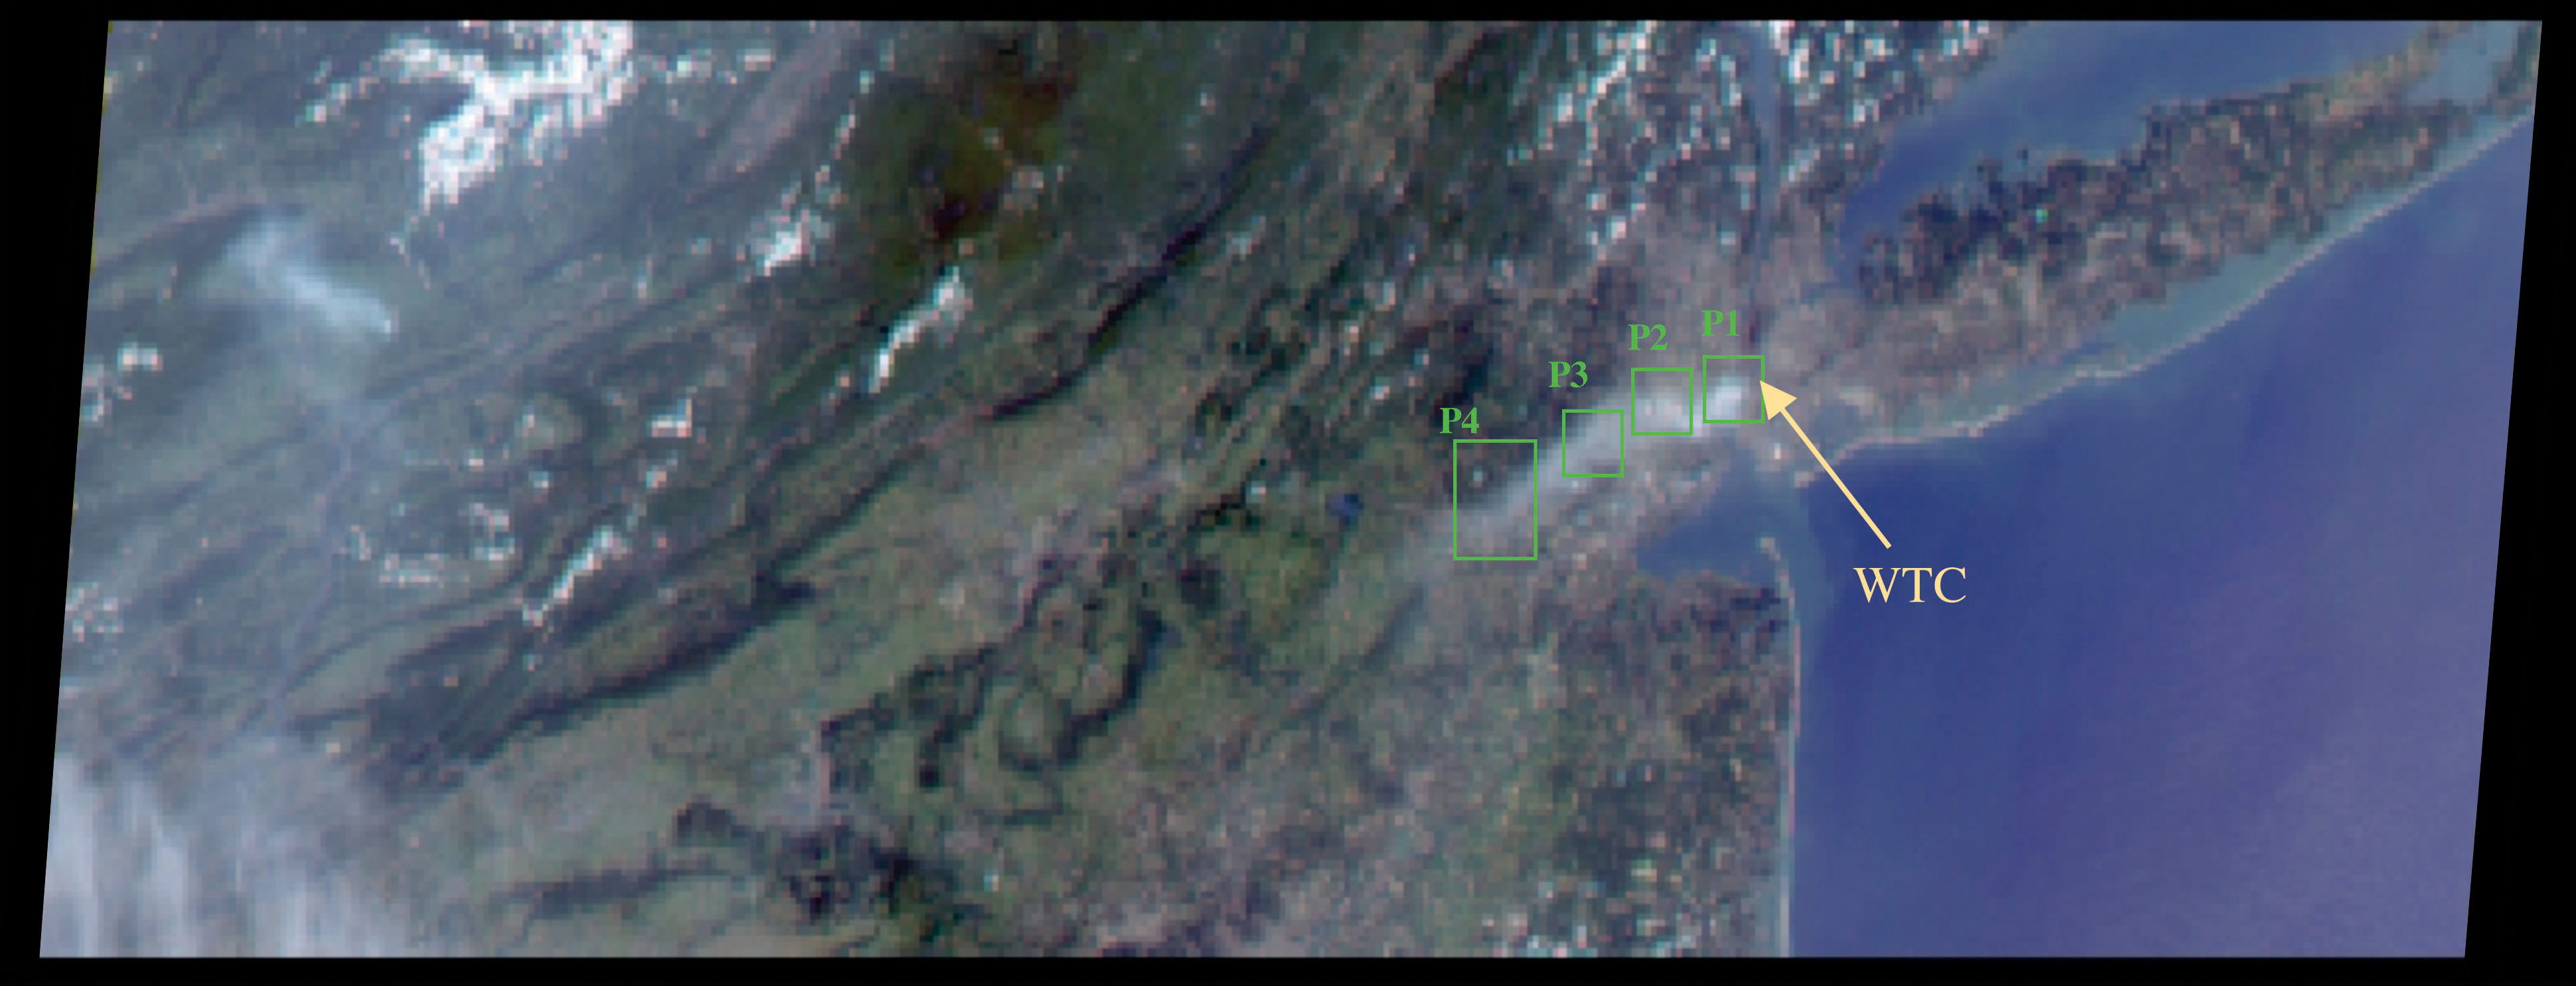

Smoke Plume Dispersal from the World Trade Center Disaster

The collapse of the World Trade Center on September 11, 2001, and the fires that followed produced a noxious smoke plume, a complex mixture of tiny airborne particles and gases. Determining where humans may have been exposed to these contaminants and the amount of their exposure is very difficult. But recently, scientists from the Environmental and Occupational Health Science Institute Robert Wood Johnson Medical School and Rutgers University, in partnership with the Environmental Protection Agency and NASA’s Jet Propulsion Laboratory have created a detailed numerical model that shows the pollutant dispersion from “Ground Zero” to the surrounding New York – New Jersey region.

Air pollution in the urban atmosphere can damage human health, biological systems, and vegetation. A team of science assessment experts is using this new computer model to analyze the environmental and health impacts of this extreme event.

For example, researchers are using model results in studies of the birth weights of infants whose mothers were near the World Trade Center on Sept. 11, 2001, when they were pregnant and of the incidence of asthma during the first weeks after the attack. The model helps them estimate human exposure levels based on where the plume was located, how much material it contained, and how long it remained.

To map the path of the plume of pollution from the World Trade Center, the researchers used mathematical models of micrometeorological atmospheric circulation and tracer transport, surface measurements, and space-based observations from the high-resolution Landsat imager and the Multi-angle Imaging SpectroRadiometer (MISR) on NASA’s Terra satellite.

While some airborne material circulated within the urban “canyons,” much of the material was lifted above the buildings and transported great distances. As a result, surface level exposures were not as frequent and intense as they could have been under different meteorological conditions. To simulate the transport of pollutants in the plume, the researchers had to understand its behavior on scales ranging from tens of meters to several hundred kilometers. They calculated atmospheric motions using a multi-grid regional atmospheric modeling system covering scales from 250 meters to 300 kilometers.

To calculate pollutant transport, they used a hybrid particle and concentration transport model. They evaluated their model’s simulated pollutant concentrations, transport, direction, and timing, by comparing the results with fine-scale aerosol measurements routinely acquired from the roofs of New York City public school buildings.

The researchers calculated the evolution of the plume using a “Lagrangian” transport model, which considers the plume to be a collection of parcels that flow downwind. They found that for the model results to match the observations, the peak aerosol emissions in the World Trade Center fire must reach about 35 to 350 kg of particles per hour — thus, the concentration of aerosols within the core of the WTC plume was higher than the routine aerosol pollution in the world’s most polluted cities.

Since wind speed and direction can change dramatically at different levels in the atmosphere, knowing the height of the aerosol plume was a crucial part of ensuring that the model produced realistic results. JPL scientists used stereo images of the region acquired by the MISR instrument at about noon on September 12, 2001, combined with ground-based photographs of the plume, to determine the plume height. A natural color MISR image appears here (acquired by MISR’s 70º forward-viewing camera on September 12) along with histograms of stereo-derived elevations at four points (P1, P2, P3, P4) progressing from the World Trade Center source to about 70 kilometers downwind.

In addition to plume altitude and direction, MISR also provided information about plume evolution. Researchers could trace the plume’s development by comparing the combination of airborne particles observed near the plume’s source with particles that appear downwind in this MISR snapshot. The researchers also use MISR observations to check how well their model estimates the amount of particulate material the plume contained.

The scientists published their findings in the July issue of the journal Environmental Fluid Mechanics. The full citation is: Stenchikov, G., N. Lahoti, D.J. Diner, R. Kahn, P. Lioy, and P. Georgopoulos (2006). Multiscale plume transport from the collapse of the World Trade Center on September 11, 2001. Environmental Fluid Mech., doi 10.1007/s10652-006-9001-8.

MISR was built and is managed by NASA’s Jet Propulsion Laboratory, Pasadena, CA, for NASA’s Office of Earth Science, Washington, DC. The Terra satellite is managed by NASA’s Goddard Space Flight Center, Greenbelt, MD. JPL is a division of the California Institute of Technology.

Credit: NASA/GSFC/LaRC/JPL, MISR Team.